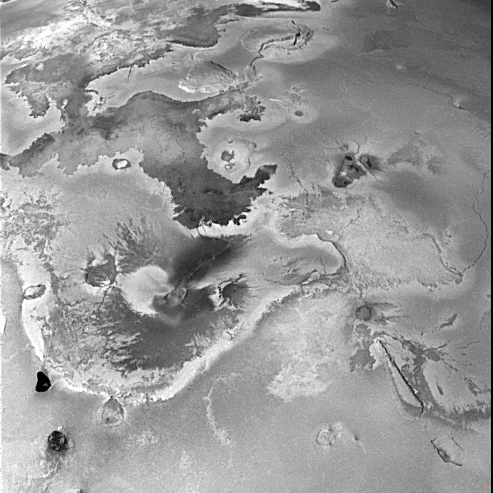

Volcanically Active Regions on Io

Shown here is a portion of one of the highest-resolution images of Io (Latitude: +10 to +60 degrees, Longitude: 180 to 225 degrees) acquired by the Galileo spacecraft, revealing immense lava flows and other volcanic landforms. Several high-temperature volcanic hot spots have been detected in this region by both the Near Infrared Mapping Spectrometer and the imaging system of Galileo. The temperatures are consistent with active silicate volcanism in lava flows or lava lakes (which reside inside irregular depressions called calderas). The large dark lava flow in the upper left region of the image is more than 400 km long, similar to ancient flood basalts on Earth and mare lavas on the Moon.

North is to the top of the picture and the sun illuminates the surface from the left. The image covers an area 1230 kilometers wide and the smallest features that can be discerned are 2.5 kilometers in size. This image was taken on November 6th, 1996, at a range of 245,719 kilometers by the Solid State Imaging (CCD) system on the Galileo Spacecraft.

Launched in October 1989, Galileo entered orbit around Jupiter on December 7, 1995. The spacecraft’s mission is to conduct detailed studies of the giant planet, its largest moons and the Jovian magnetic environment. The Jet Propulsion Laboratory, Pasadena, CA manages the mission for NASA’s Office of Space Science, Washington, DC.

Credit: NASA/JPL/University of Arizona